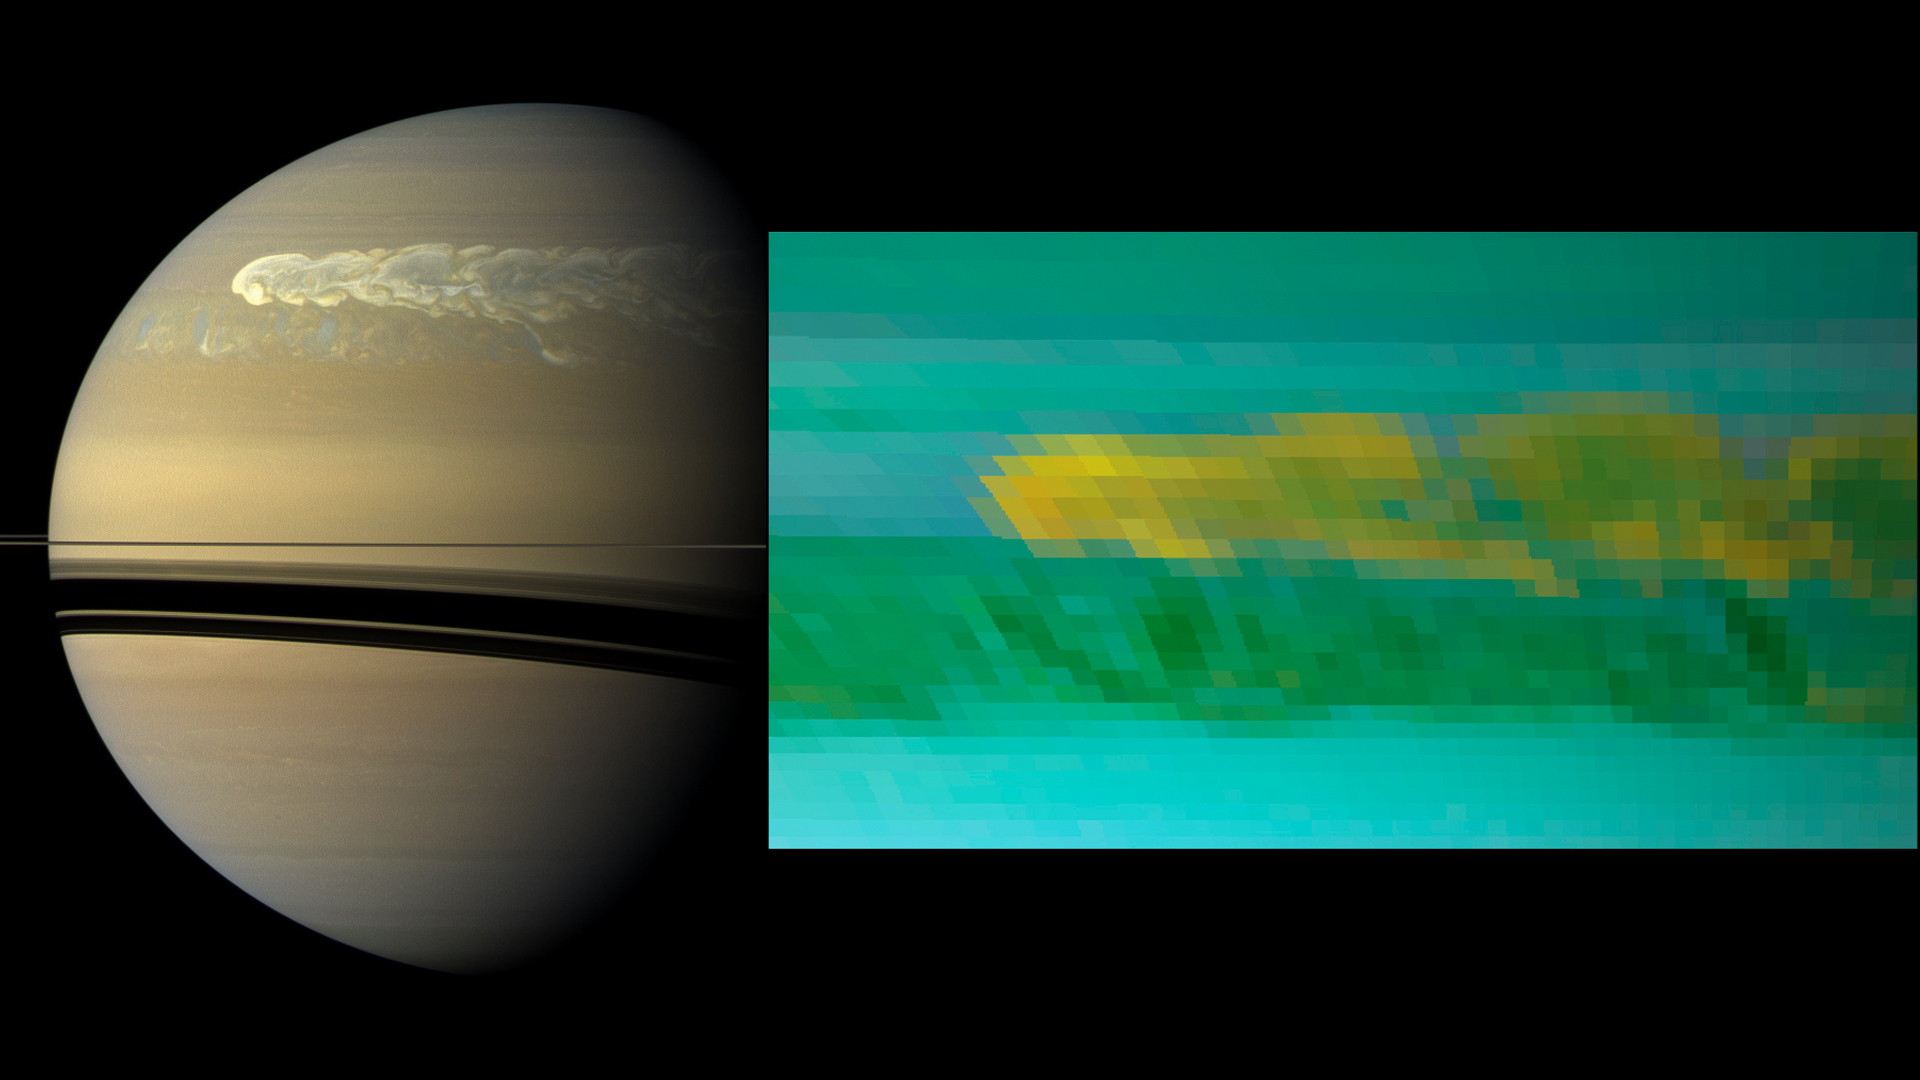

Two Looks at the Turbulent Saturn Storm

This set of images from NASA’s Cassini mission shows the turbulent power of a monster Saturn storm. The visible-light image in the back, obtained on Feb. 25, 2011, by Cassini’s imaging camera, shows the turbulent clouds churning across the face of Saturn. The inset infrared image, obtained a day earlier, by Cassini’s visual and infrared mapping spectrometer, shows the dredging up of water and ammonia ices from deep in Saturn’s atmosphere. This was the first time water ice was detected in Saturn’s atmosphere. The storm, first detected by Cassini’s radio and plasma wave subsystem in December 2011, churned around the planet in a band around 33 degrees north.

The visible-light image can be seen separately at PIA12826.

The Cassini-Huygens mission is a cooperative project of NASA, the European Space Agency and the Italian Space Agency. JPL manages the mission for NASA’s Science Mission Directorate, Washington. The California Institute of Technology in Pasadena manages JPL for NASA. The VIMS team is based at the University of Arizona in Tucson. The imaging team is based at the Space Science Institute, Boulder, Colo.

Credit: NASA/JPL-Caltech/SSI/University of Arizona/University of Wisconsin